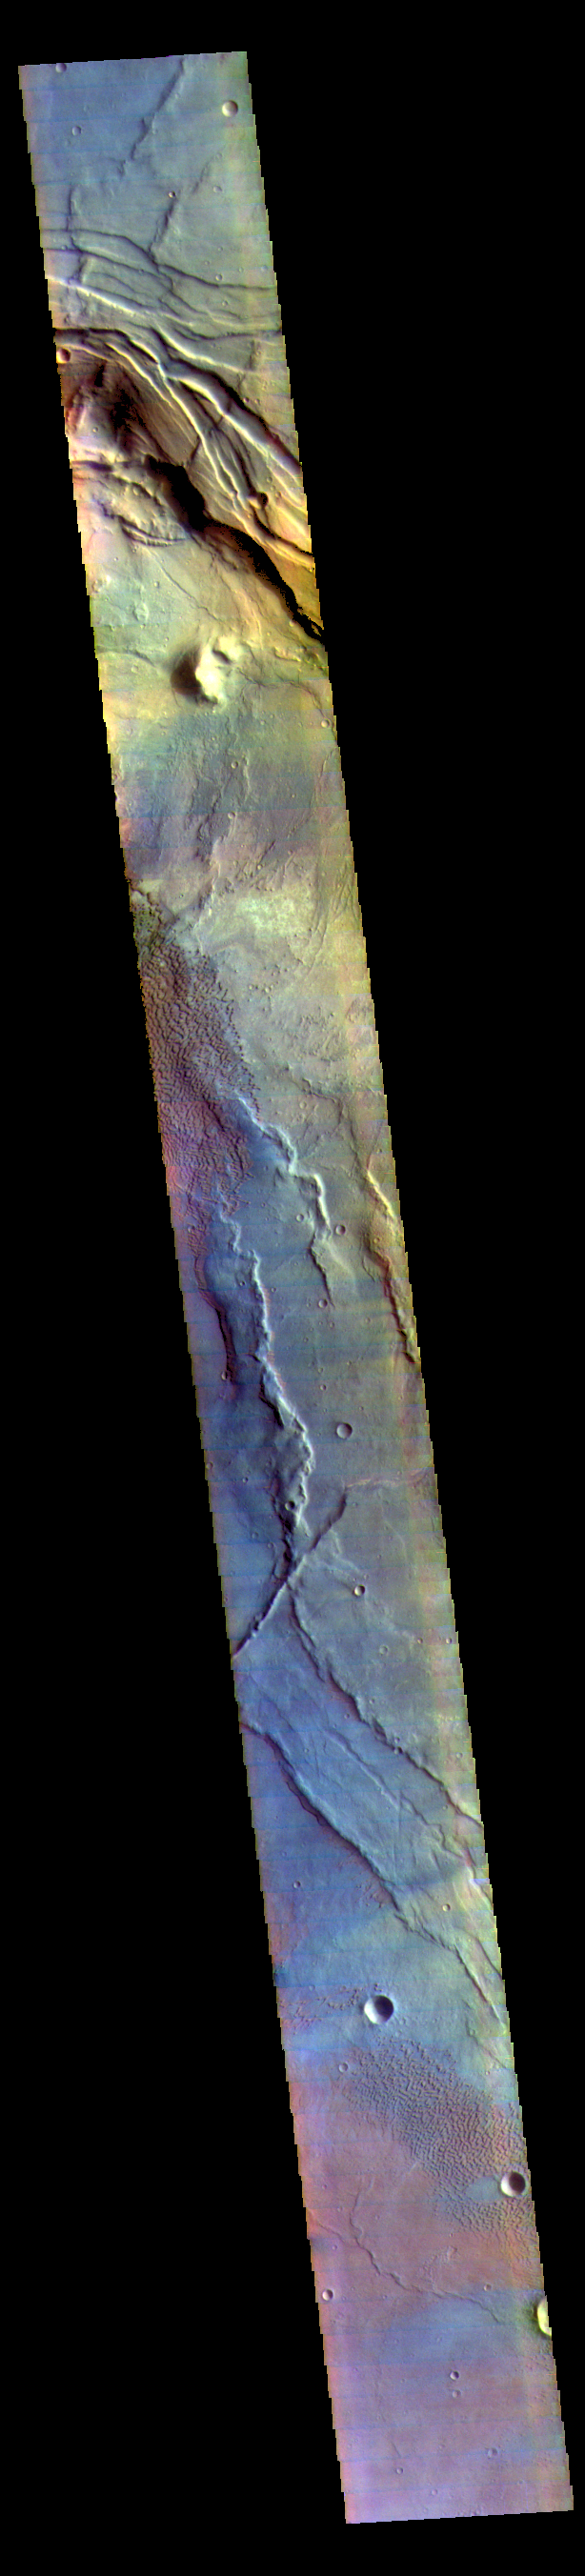

Investigating Mars: Nili and Meroe Paterae

This false color image covers the region from Nili Patera at the top of the frame to the dunes near Meroe Patera (which is off the bottom of the image). High resolution imaging by other spacecraft has revealed that the dunes in this region are moving. Winds are blowing the dunes across a rough surface of regional volcanic lava flows. The paterae are calderas on the volcanic complex called Syrtis Major Planum. Dunes are found in both Nili and Meroe Paterae and in the region between the two calderas.

The THEMIS VIS camera contains 5 filters. The data from different filters can be combined in multiple ways to create a false color image. These false color images may reveal subtle variations of the surface not easily identified in a single band image.

The Odyssey spacecraft has spent over 15 years in orbit around Mars, circling the planet more than 69000 times. It holds the record for longest working spacecraft at Mars. THEMIS, the IR/VIS camera system, has collected data for the entire mission and provides images covering all seasons and lighting conditions. Over the years many features of interest have received repeated imaging, building up a suite of images covering the entire feature. From the deepest chasma to the tallest volcano, individual dunes inside craters and dune fields that encircle the north pole, channels carved by water and lava, and a variety of other feature, THEMIS has imaged them all. For the next several months the image of the day will focus on the Tharsis volcanoes, the various chasmata of Valles Marineris, and the major dunes fields. We hope you enjoy these images!

Credit: NASA/JPL-Caltech/ASU